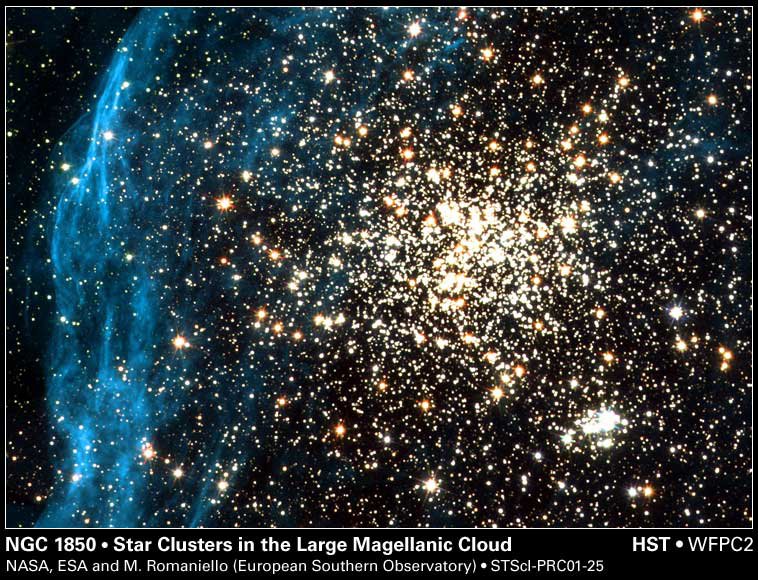

Galaxy NGC 1850

By spying on a neighboring galaxy, NASA’s Hubble Space Telescope has captured an image of a young, globular-like star cluster—a type of object unknown in our Milky Way Galaxy.

The image, taken by Hubble’s Wide Field and Planetary Camera 2, is online at http://hubblesite.org/newscenter/archive/releases/2001/25/image/a/. The camera was designed and built by NASA’s Jet Propulsion Laboratory, Pasadena, Calif.

The double cluster NGC 1850 lies in a neighboring satellite galaxy, the Large Magellanic Cloud. It has two relatively young components. The main, globular-like cluster is in the center. A smaller cluster is seen below and to the right, composed of extremely hot, blue stars and fainter red T-Tauri stars. The main cluster is about 50 million years old; the smaller one is 4 million years old.

A filigree pattern of diffuse gas surrounds NGC 1850. Scientists believe the pattern formed millions of years ago when massive stars in the main cluster exploded as supernovas.

Hubble can observe a range of star types in NGC 1850, including the faint, low-mass T-Tauri stars, which are difficult to distinguish with ground-based telescopes. Hubble’s fine angular resolution can pick out these stars, even in other galaxies. Massive stars of the OB type emit large amounts of energetic ultraviolet radiation, which is absorbed by the Earth’s atmosphere. From Hubble’s position above the atmosphere, it can detect this ultraviolet light.

NGC 1850, the brightest star cluster in the Large Magellanic Cloud, is in the southern constellation of Dorado, called the Goldfish or the Swordfish. This image was created from five archival exposures taken by the Wide Field Planetary Camera 2 between April 3, 1994 and February 6, 1996. Additional information about the Hubble Space Telescope is available at http://www.stsci.edu/hst/. More information about the Wide Field and Planetary Camera 2 is available at http://www.stsci.edu/hst/wfpc2.

The Space Telescope Science Institute, Baltimore, Md., manages space operations for Hubble for NASA’s Office of Space Science, Washington, D.C. The Institute is operated by the Association of Universities for Research in Astronomy, Inc., for NASA, under contract with the Goddard Space Flight Center, Greenbelt, Md. The Hubble Space Telescope is a project of international cooperation between NASA and the European Space Agency. JPL is a division of the California Institute of Technology in Pasadena.

Credit: NASA, ESA, and Martino Romaniello (European Southern Observatory, Germany)